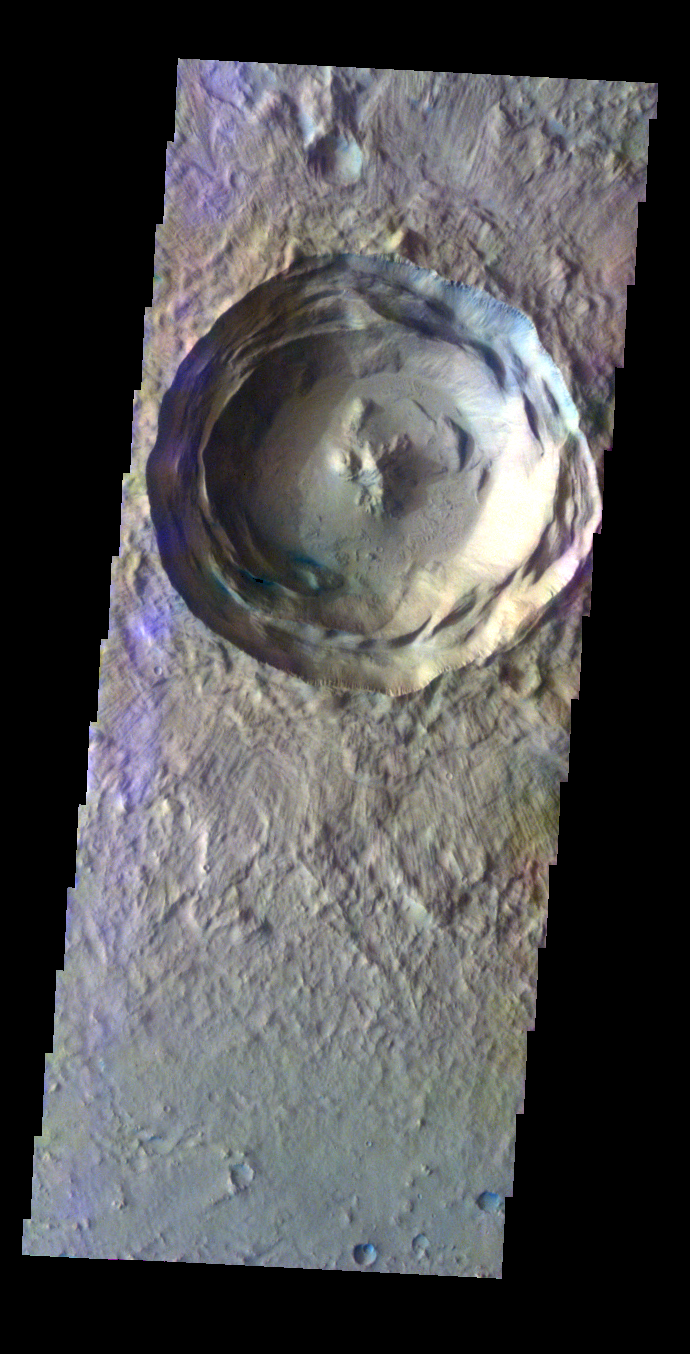

Crater – False Color

The THEMIS VIS camera contains 5 filters. The data from different filters can be combined in multiple ways to create a false color image. These false color images may reveal subtle variations of the surface not easily identified in a single band image. Today’s false color image shows an unnamed crater in Isidis Planitia.

Credit: NASA/JPL-Caltech/ASU